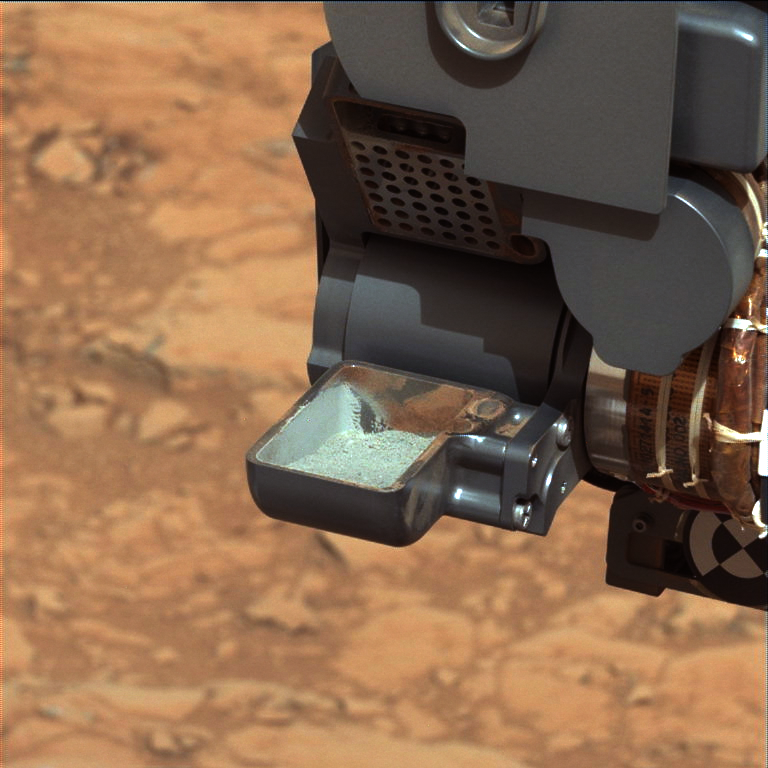

First Curiosity Drilling Sample in the Scoop

Raw version

This image from NASA’s Curiosity rover shows the first sample of powdered rock extracted by the rover’s drill. The image was taken after the sample was transferred from the drill to the rover’s scoop. In subsequent steps, the sample was sieved, and portions of it delivered to the Chemistry and Mineralogy instrument and the Sample Analysis at Mars instrument.

The scoop is 1.8 inches (4.5 centimeters) wide.

The image was obtained by Curiosity’s Mast Camera on Feb. 20, or Sol 193, Curiosity’s 193rd Martian day of operations.

The image has been white-balanced to show what the sample would look like if it were on Earth. A raw-color version is available (see inset above).

The gray-green powder seen in the white-balanced version is from the rock called “John Klein.” Red residue clinging to the scoop walls is from a sample collected earlier from a drift of windblown dust and sand called “Rocknest.” The differing colors between the residue from Rocknest and the drill powder from John Klein reflect the oxidation state of iron in the samples. The John Klein powder is less oxidized and therefore has a higher potential to preserve organic compounds, if they were originally present.

Malin Space Science Systems, San Diego, developed, built and operates Mastcam. NASA’s Jet Propulsion Laboratory, Pasadena, Calif., manages the Mars Science Laboratory Project and the mission’s Curiosity rover for NASA’s Science Mission Directorate in Washington. The rover was designed and assembled at JPL, a division of the California Institute of Technology in Pasadena.

Credit: NASA/JPL-Caltech/MSSS